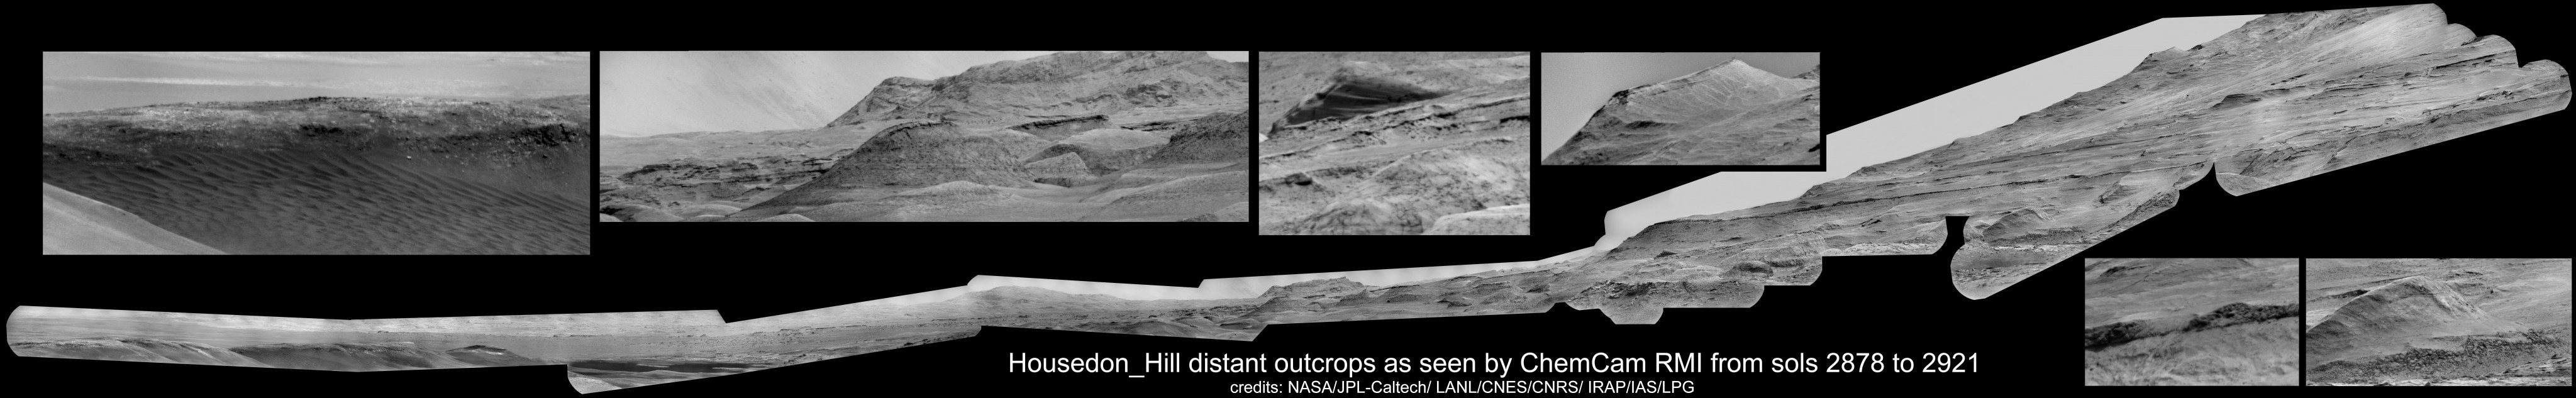

Housedon Hill Mosaic Taken by Curiosity’s ChemCam

Photojournal Note: Also available is the original source, high resolution TIF file, PIA24262_Hires_v2.tif (46947 x 7260 pixels, 131 MB). This file may be too large to view from a browser; it can be downloaded onto your desktop by right-clicking on the previous link and viewed with image viewing software.

This mosaic shows various scenes captured from a location called “Housedon Hill” by the ChemCam instrument aboard NASA’s Curiosity Mars rover between September 9 and October 23, 2020 (Sols 2878 and 2921). ChemCam uses a laser to zap rock and soil, then studies the resulting vapor to determine the composition of different material from a distance. The instrument’s Remote Microscopic Imager camera takes black-and-white images so that scientists can look closely at the material before and after laser zaps.

Early in the mission, the team discovered that the camera can be used like a telescope, looking at distant horizons rather than nearby rock textures. While parked at a location nicknamed “Mary Anning,” they used the camera to repeatedly take pictures of the landscape, assembling them all into this long mosaic. This image includes the mosaic as well as several detail shots.

The U.S. Department of Energy’s Los Alamos National Laboratory, in Los Alamos, New Mexico, developed ChemCam in partnership with scientists and engineers funded by the French national space agency (CNES), the University of Toulouse and the French national research agency (CNRS).

Credit: NASA/JPL-Caltech/LANL/CNES/CNRS/IRAP/IAS/LPG